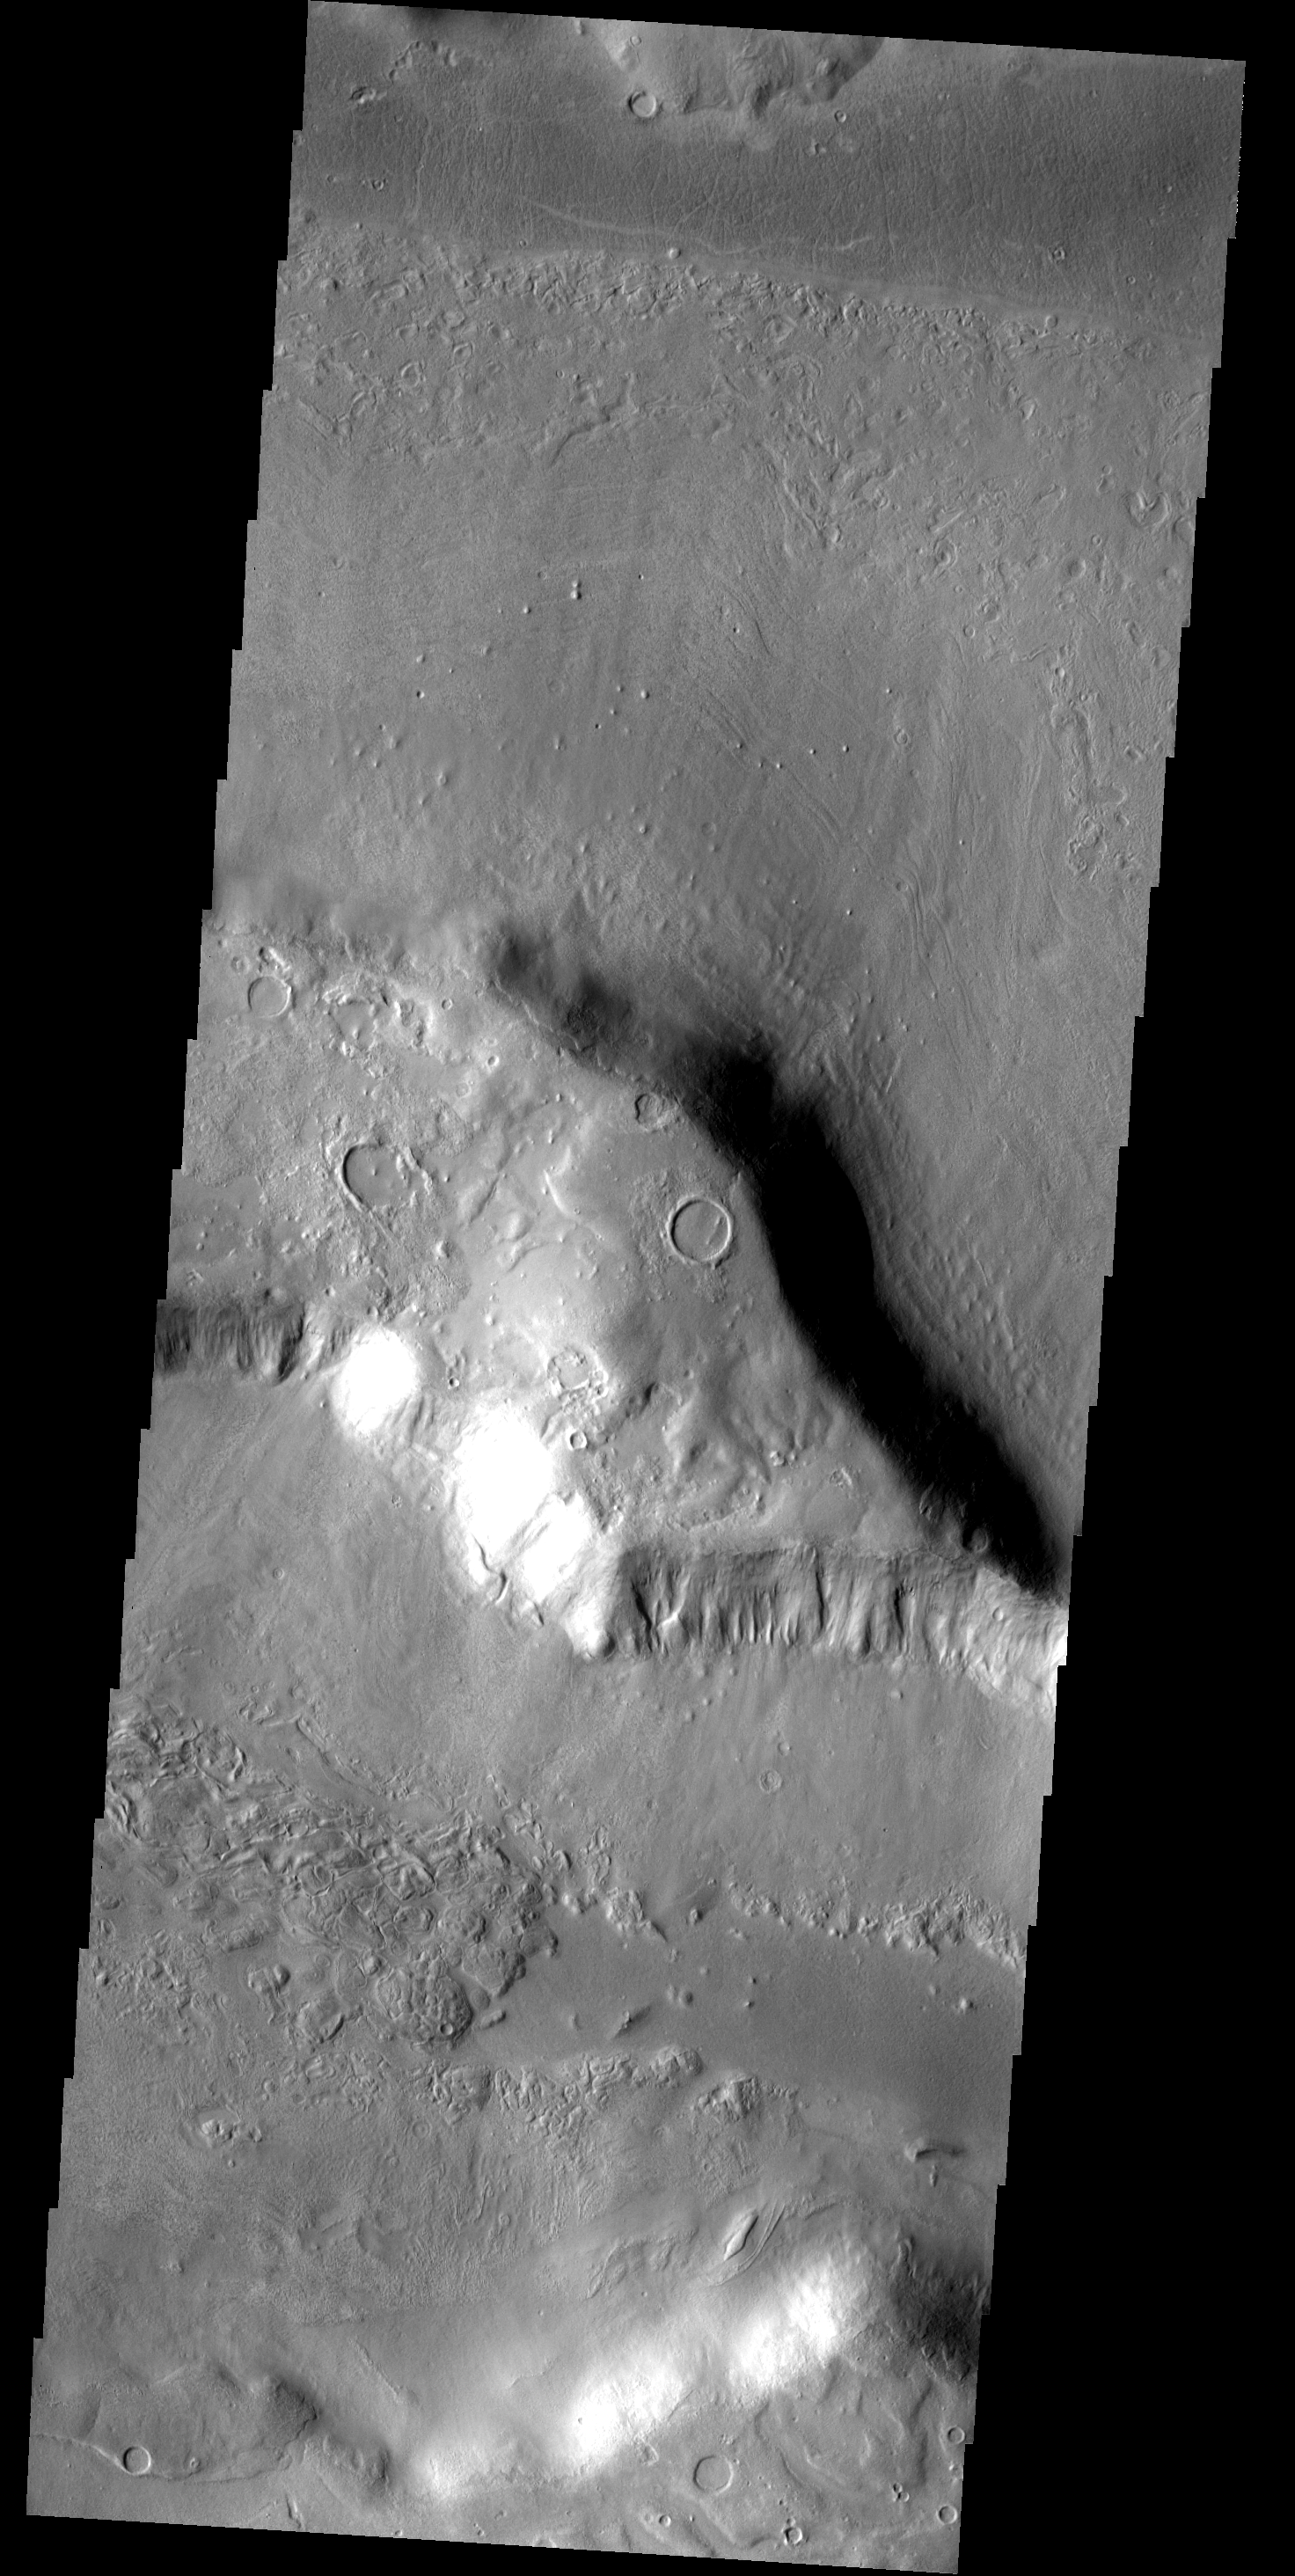

Deuteronilus

The martian region called Deuteronilus is characterized by hills and mesas surrounded by broad debris slopes. Some of the slopes have surface markings that may indicate volatiles are mixed in with the debris.

Image information: VIS instrument. Latitude 41.9N, Longitude 18.1E. 19 meter/pixel resolution.

Please see the THEMIS Data Citation Note for details on crediting THEMIS images.

Note: this THEMIS visual image has not been radiometrically nor geometrically calibrated for this preliminary release. An empirical correction has been performed to remove instrumental effects. A linear shift has been applied in the cross-track and down-track direction to approximate spacecraft and planetary motion. Fully calibrated and geometrically projected images will be released through the Planetary Data System in accordance with Project policies at a later time.

NASA’s Jet Propulsion Laboratory manages the 2001 Mars Odyssey mission for NASA’s Office of Space Science, Washington, D.C. The Thermal Emission Imaging System (THEMIS) was developed by Arizona State University, Tempe, in collaboration with Raytheon Santa Barbara Remote Sensing. The THEMIS investigation is led by Dr. Philip Christensen at Arizona State University. Lockheed Martin Astronautics, Denver, is the prime contractor for the Odyssey project, and developed and built the orbiter. Mission operations are conducted jointly from Lockheed Martin and from JPL, a division of the California Institute of Technology in Pasadena.

Credit: NASA/JPL/ASU